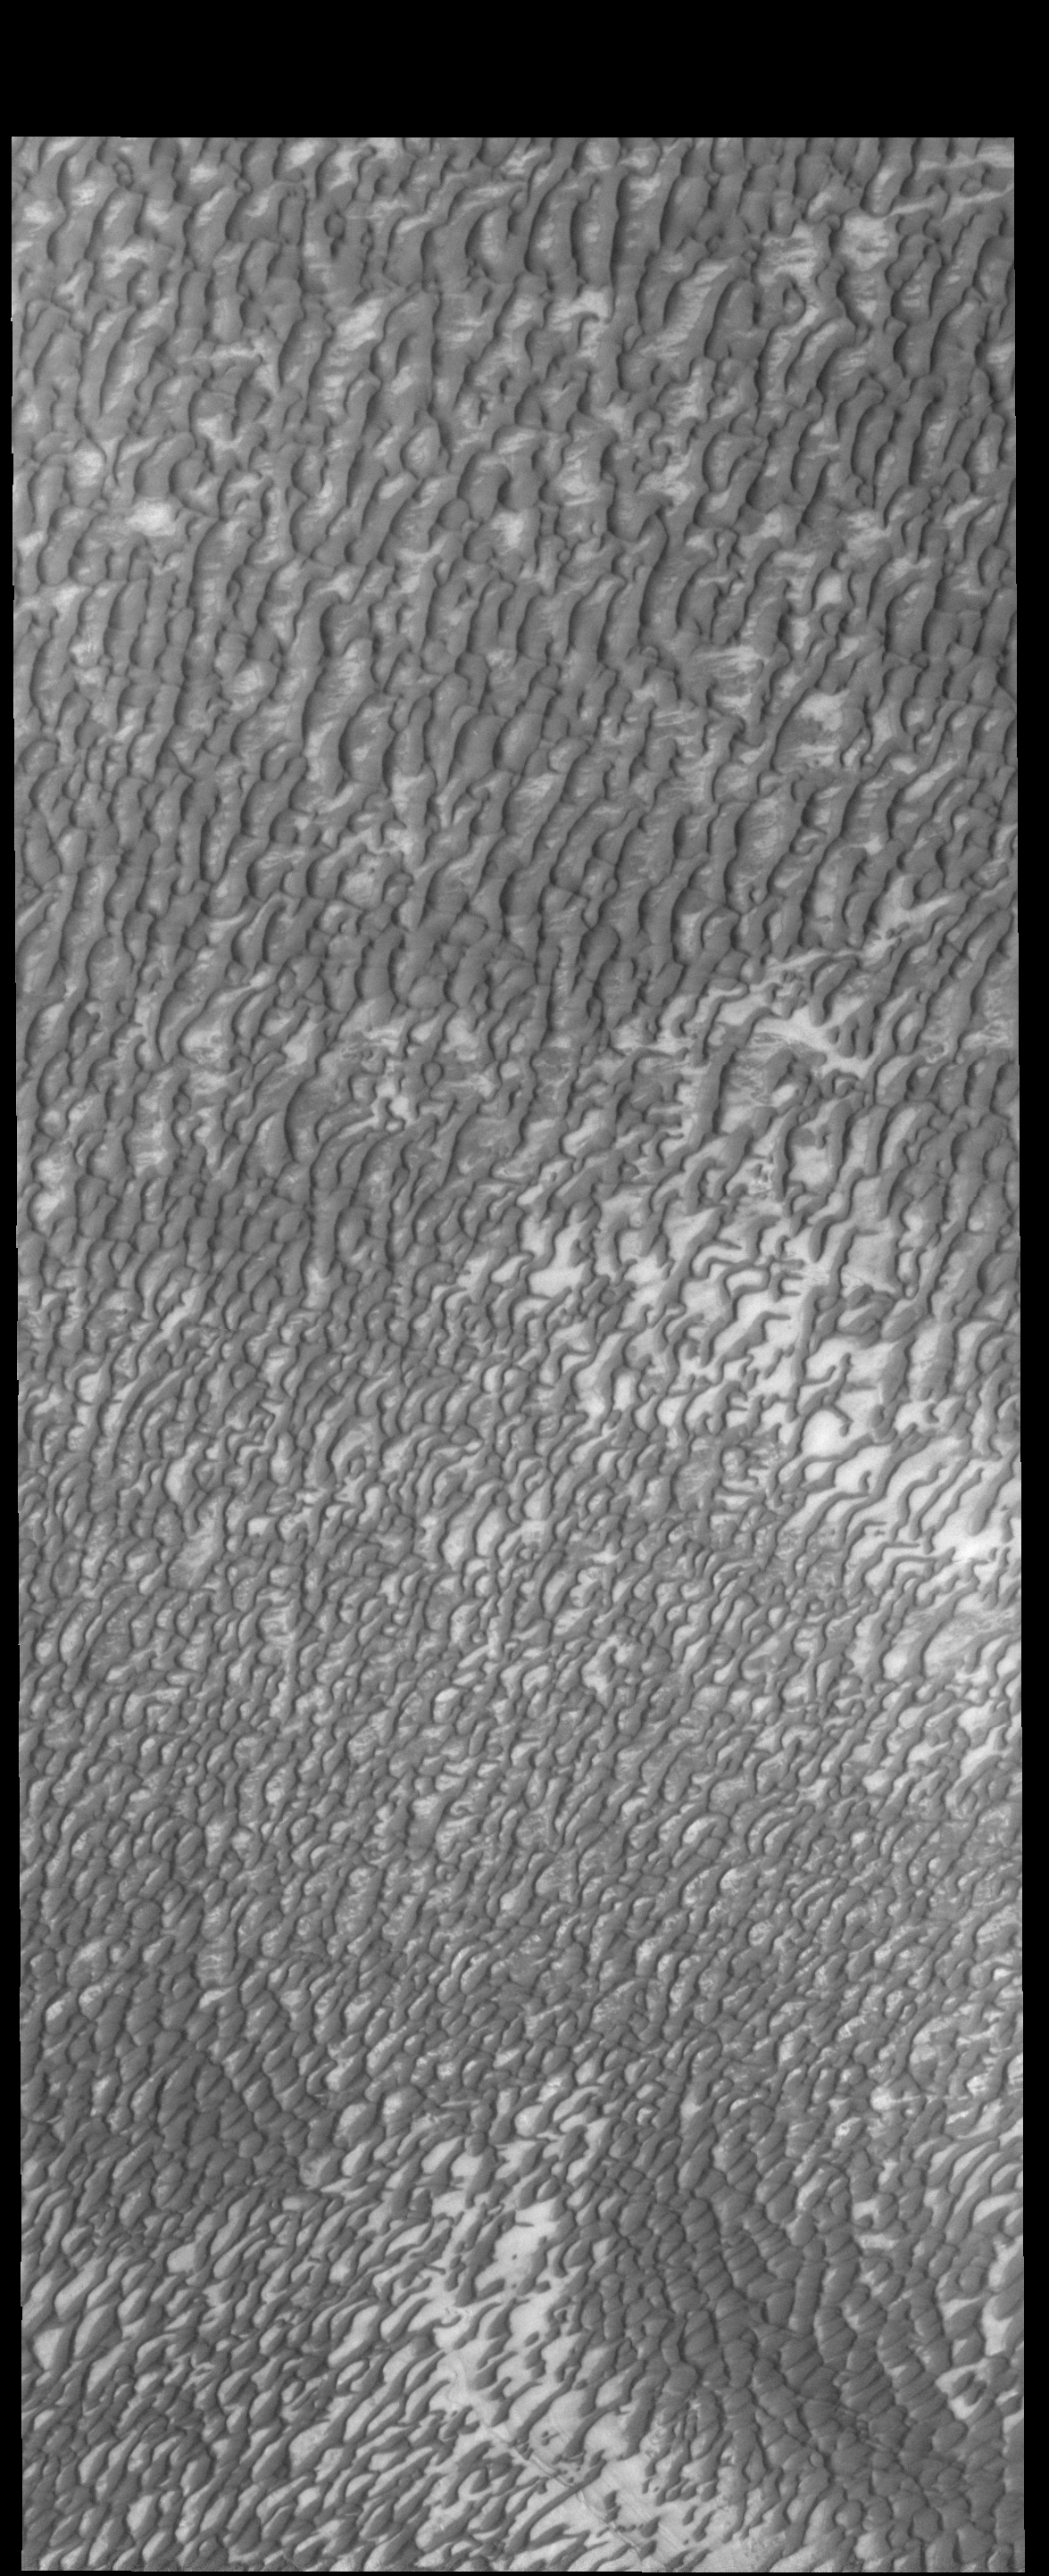

North Polar Dunes

Now that summer has arrived in the northern hemisphere of Mars, the dunes near the polar cap have shed all their winter frost.

Credit: NASA/JPL-Caltech/ASU